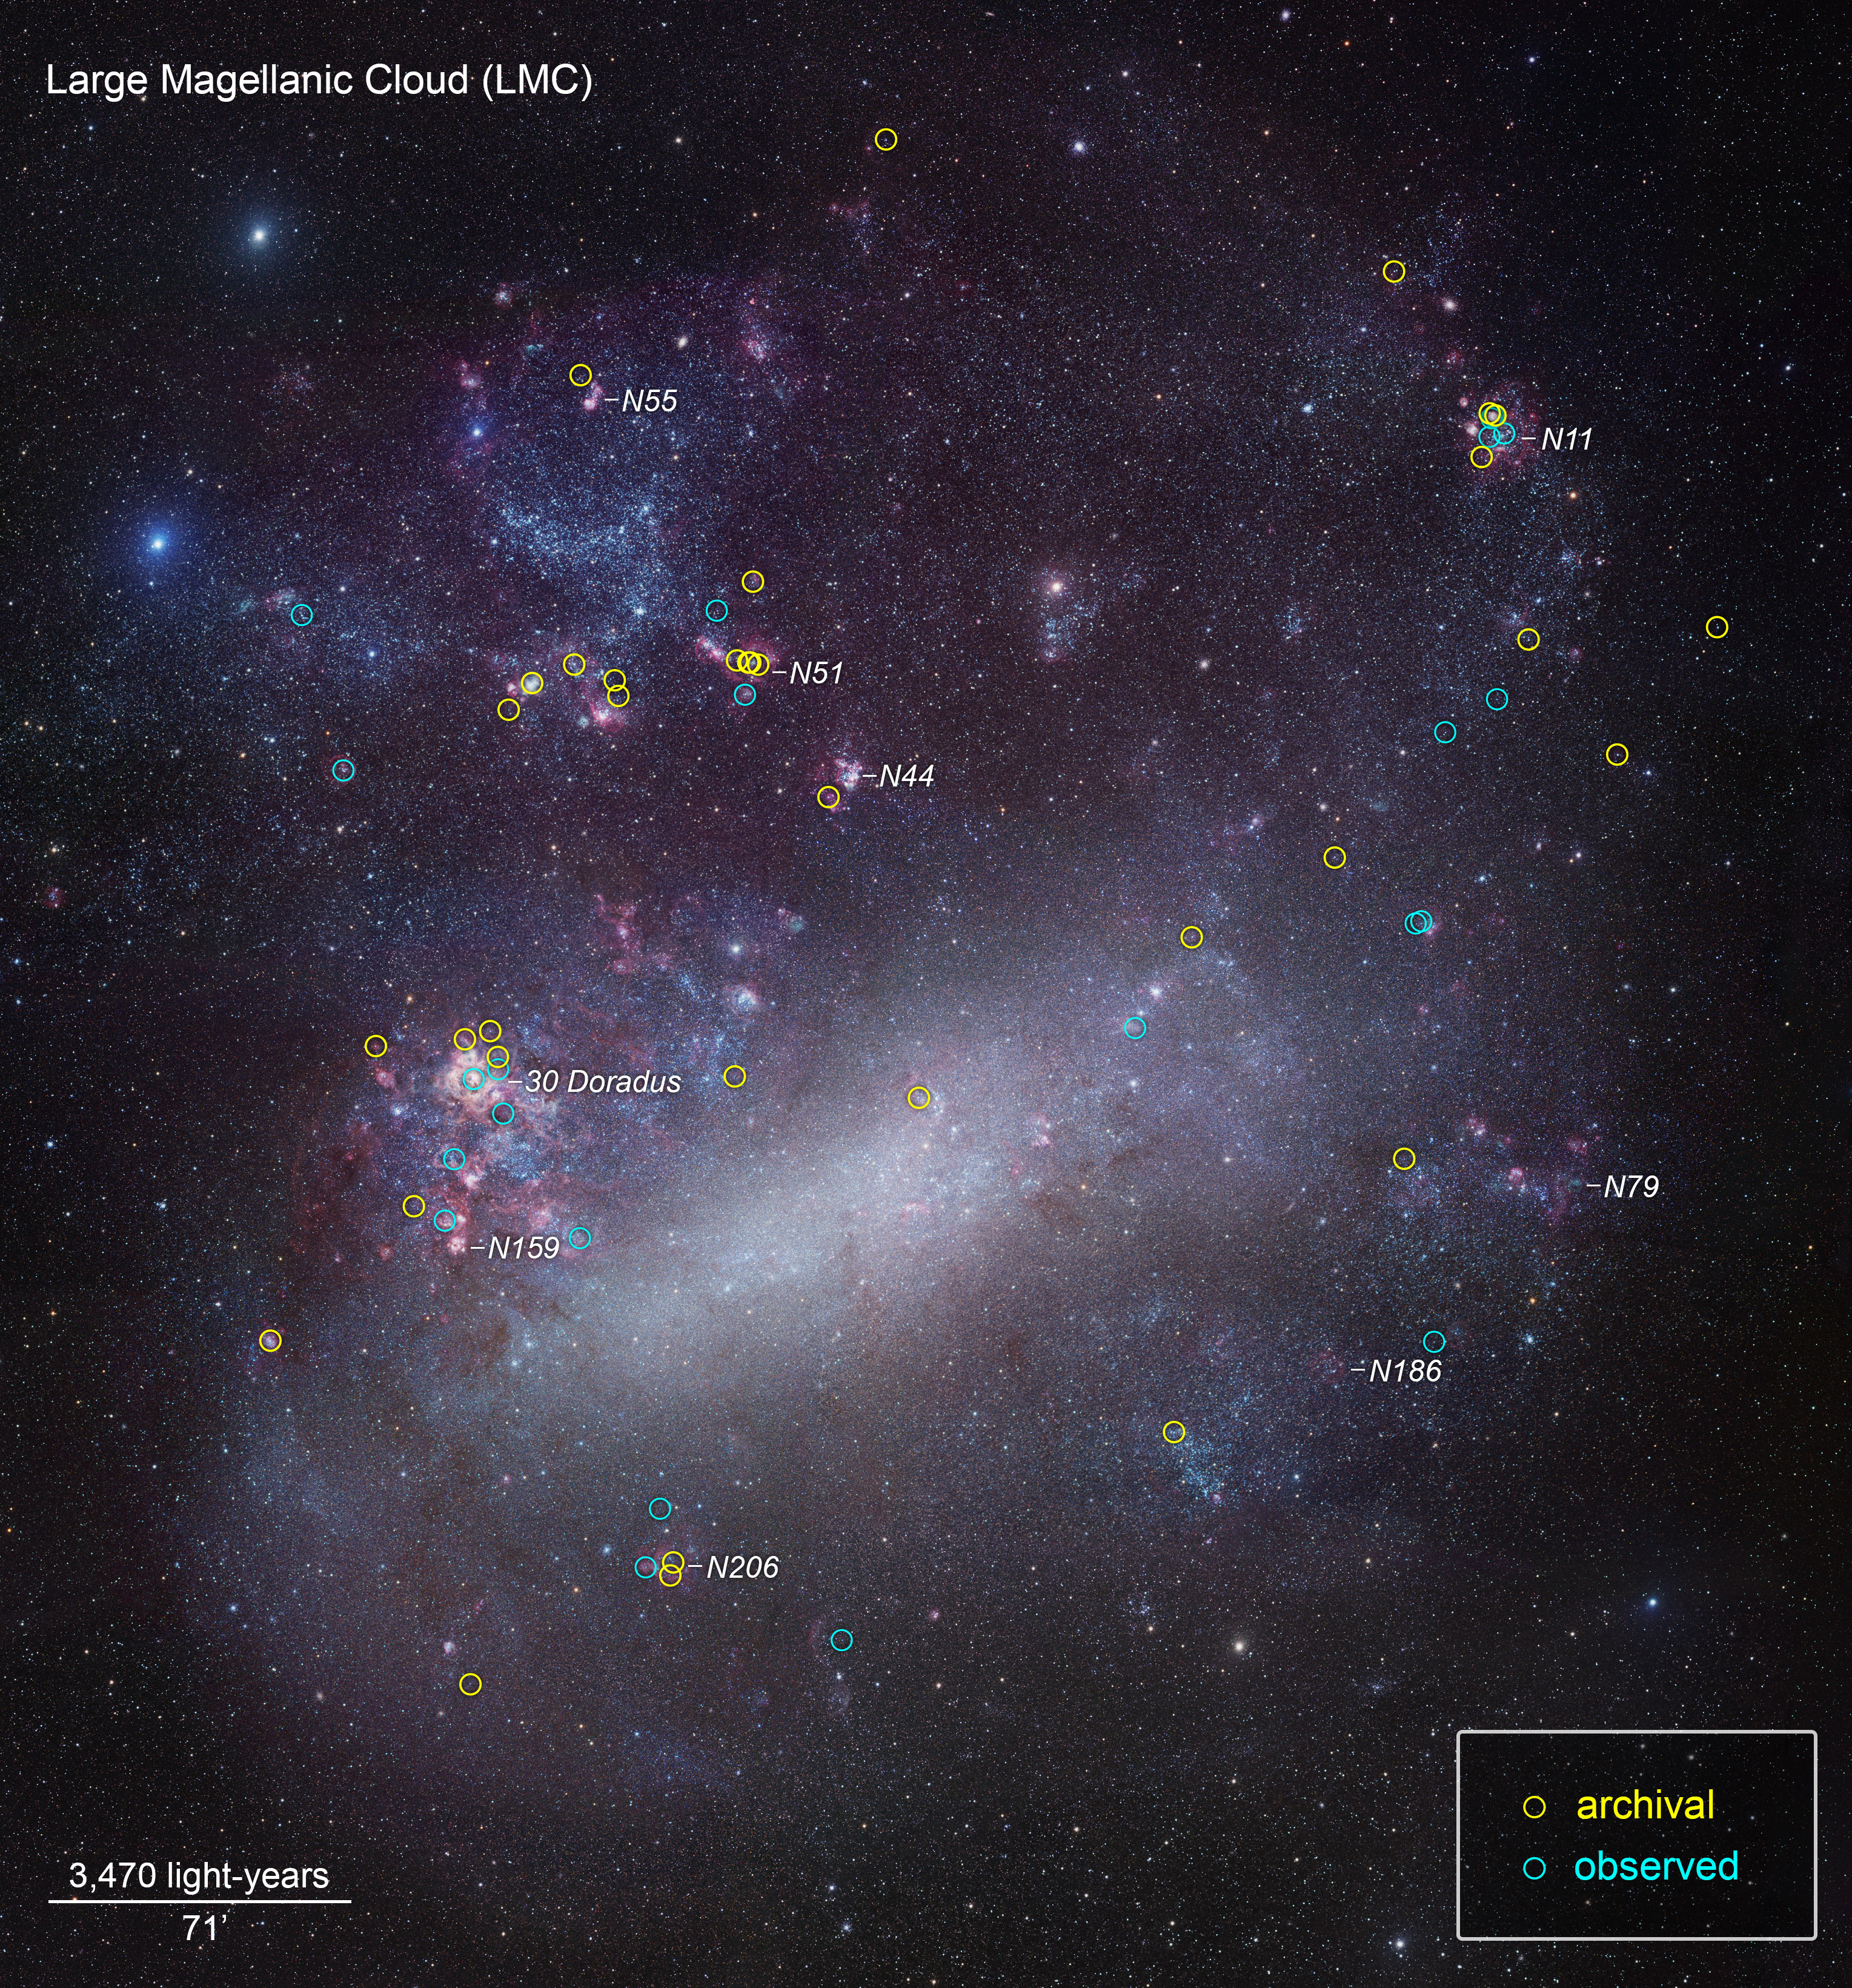

ULLYSES Targets in the LMC Annotated

This is a ground-based telescopic photo of the Large Magellanic Cloud (LMC), a satellite galaxy of our Milky Way. The galaxy is one of several select targets of a new initiative with NASA's Hubble Space Telescope called ULLYSES (UV Legacy Library of Young Stars as Essential Standards). The program is looking at over 300 stars to build an ultraviolet-light catalog for capturing the diversity of stars, from young to old. The program's goal is to give astronomers a much better understanding of the birth of stars and how this relates to everything from planets to the formation and evolution of galaxies. The LMC contains hot, massive, blue stars similar to the primitive composition of early galaxies, so astronomers can gain insights into how their outflows may have influenced early galaxy evolution billions of years ago. The target stars are from Hubble archival observations (yellow circles) and new observations (blue circles) under the ULLYSES program.

Credit: NASA, ESA, J. Roman-Duval (STScI), and R. Gendler